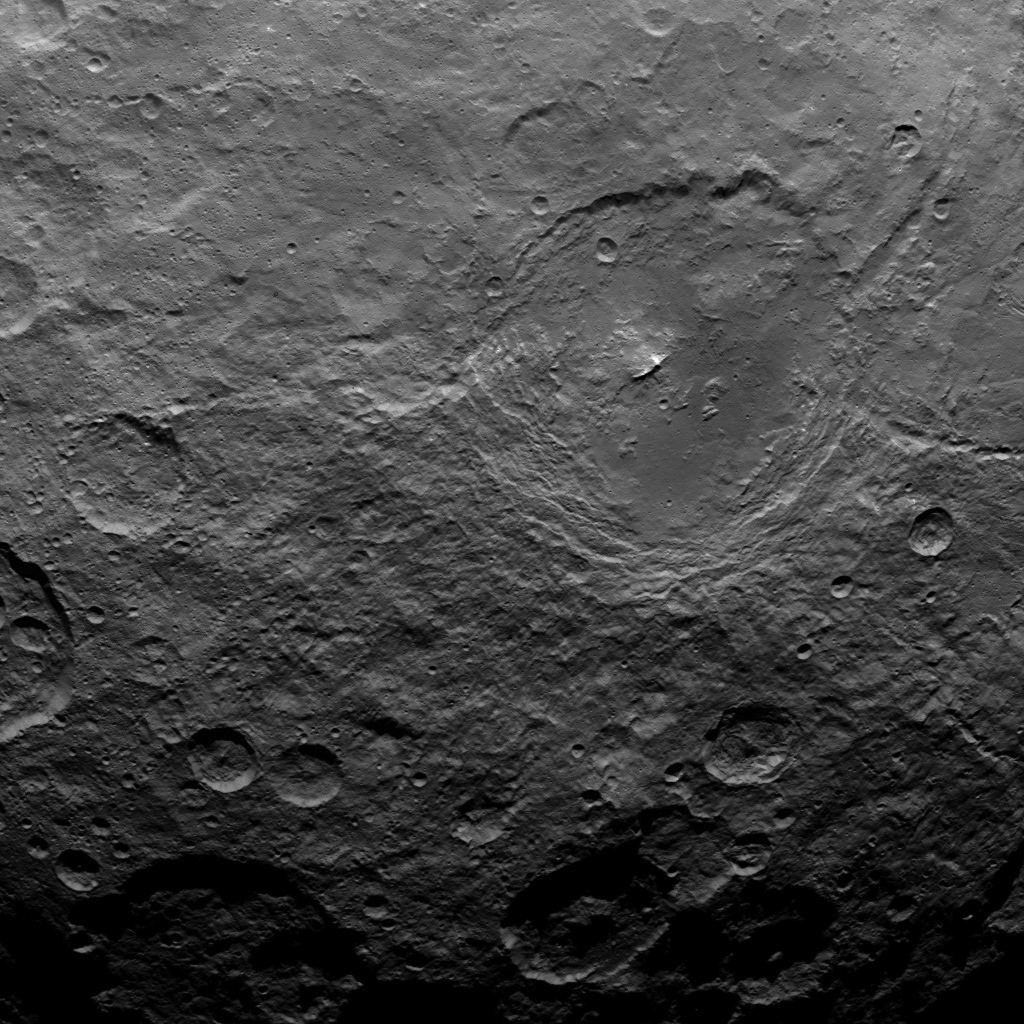

Dawn Survey Orbit Image 29

This image, taken by NASA’s Dawn spacecraft, shows a portion of the southern hemisphere of dwarf planet Ceres from an altitude of 2,700 miles (4,400 kilometers). The image, with a resolution of 1,400 feet (410 meters) per pixel, was taken on June 25, 2015.

Dawn’s mission is managed by JPL for NASA’s Science Mission Directorate in Washington. Dawn is a project of the directorate’s Discovery Program, managed by NASA’s Marshall Space Flight Center in Huntsville, Alabama. UCLA is responsible for overall Dawn mission science. Orbital ATK, Inc., in Dulles, Virginia, designed and built the spacecraft. The German Aerospace Center, the Max Planck Institute for Solar System Research, the Italian Space Agency and the Italian National Astrophysical Institute are international partners on the mission team.

Credit: NASA/JPL-Caltech/UCLA/MPS/DLR/IDA